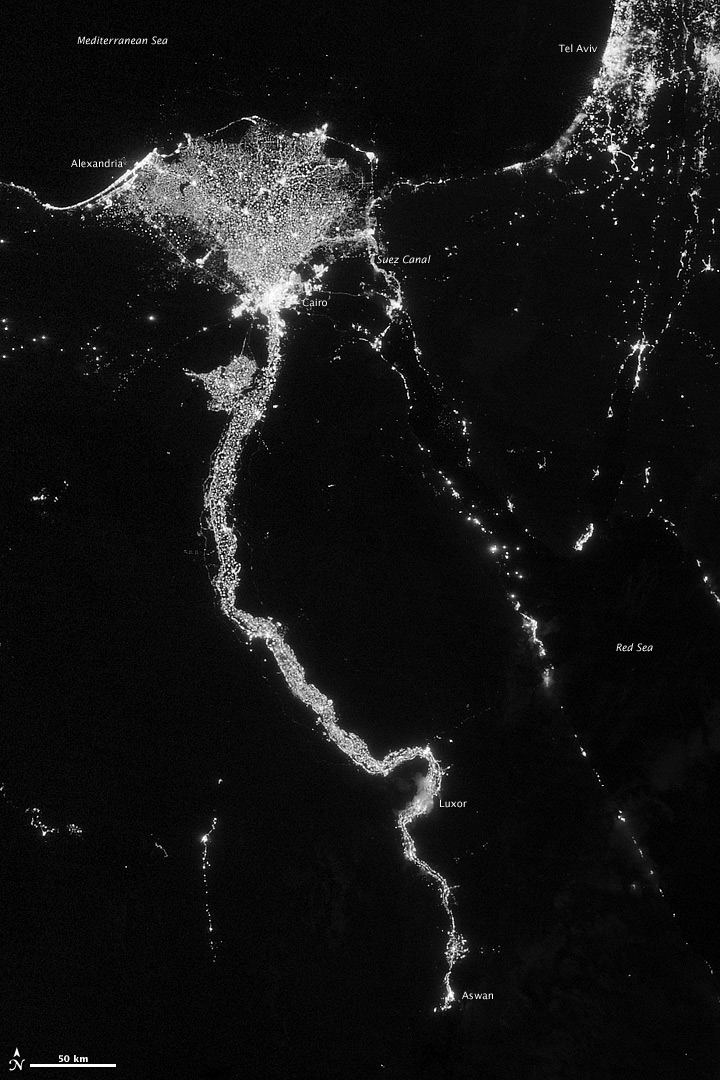

City Lights Illuminate the Nile

NASA image acquired October 13, 2012 The Nile River Valley and Delta comprise less than 5 percent of Egypt’s land area, but provide a home to roughly 97 percent of the country’s population. Nothing makes the location of human population clearer than the lights illuminating the valley and delta at night. On October 13, 2012, the Visible Infrared Imaging Radiometer Suite (VIIRS) on the Suomi NPP satellite captured this nighttime view of the Nile River Valley and Delta. This image is from the VIIRS “day-night band,” which detects light in a range of wavelengths from green to near-infrared and uses filtering techniques to observe signals such as gas flares, auroras, wildfires, city lights, and reflected moonlight. The city lights resemble a giant calla lily, just one with a kink in its stem near the city of Luxor. Some of the brightest lights occur around Cairo, but lights are abundant along the length of the river. Bright city lights also occur along the Suez Canal and around Tel Aviv. Away from the lights, however, land and water appear uniformly black. This image was acquired near the time of the new Moon, and little moonlight was available to brighten land and water surfaces. NASA Earth Observatory image by Jesse Allen and Robert Simmon, using VIIRS Day-Night Band data from the Suomi National Polar-orbiting Partnership. Suomi NPP is the result of a partnership between NASA, the National Oceanic and Atmospheric Administration, and the Department of Defense.

Credit: NASA Earth Observatory Click here